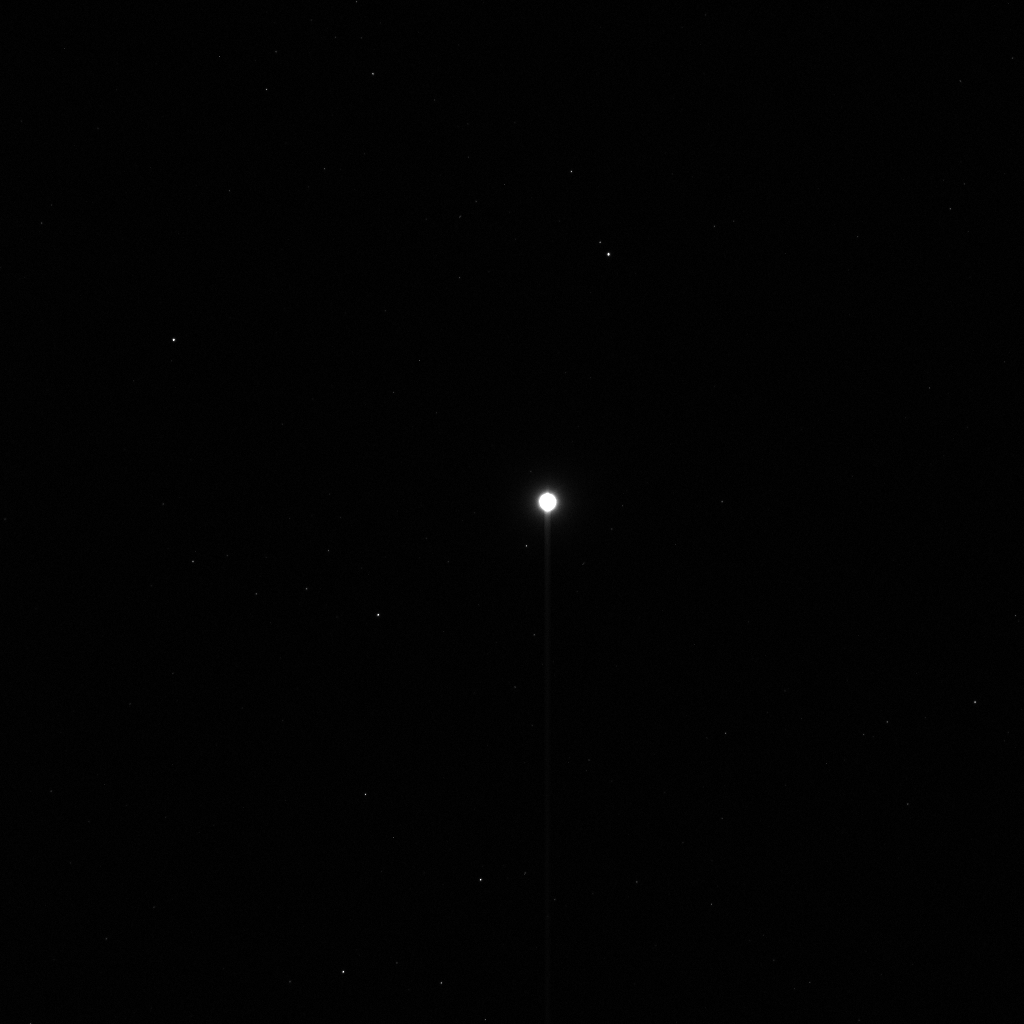

Dawn’s First Glimpse of Vesta — Unprocessed

This image shows the first, unprocessed image obtained by NASA’s Dawn spacecraft of the giant asteroid Vesta in front of a background of stars. It was obtained by Dawn’s framing camera on May 3, 2011, from a distance of about 1.2 million kilometers (750,000 miles). Vesta is inside the white glow at the center of the image. The giant asteroid reflects so much sunlight that its size is dramatically exaggerated at this exposure.

Vesta is 330 miles (530 kilometers) in diameter and the second most massive object in the asteroid belt. But, in Dawn’s early approach images, Vesta only appears approximately five pixels across in size.

This and other images help Dawn fine tune navigation during its approach to Vesta, with arrival expected on July 16, 2011.

The Dawn mission to Vesta and Ceres is managed by the Jet Propulsion Laboratory, for NASA’s Science Mission Directorate, Washington, D.C. It is a project of the Discovery Program managed by NASA’s Marshall Space Flight Center, Huntsville, Ala. UCLA is responsible for overall Dawn mission science. Orbital Sciences Corporation of Dulles, Va., designed and built the Dawn spacecraft.

The framing cameras have been developed and built under the leadership of the Max Planck Institute for Solar System Research, Katlenburg-Lindau, Germany, with significant contributions by the German Aerospace Center (DLR) Institute of Planetary Research, Berlin, and in coordination with the Institute of Computer and Communication Network Engineering, Braunschweig. The framing camera project is funded by the Max Planck Society, DLR, and NASA.

JPL is a division of the California Institute of Technology, in Pasadena.

Credit: NASA/JPL-Caltech/UCLA/MPS/DLR/IDA